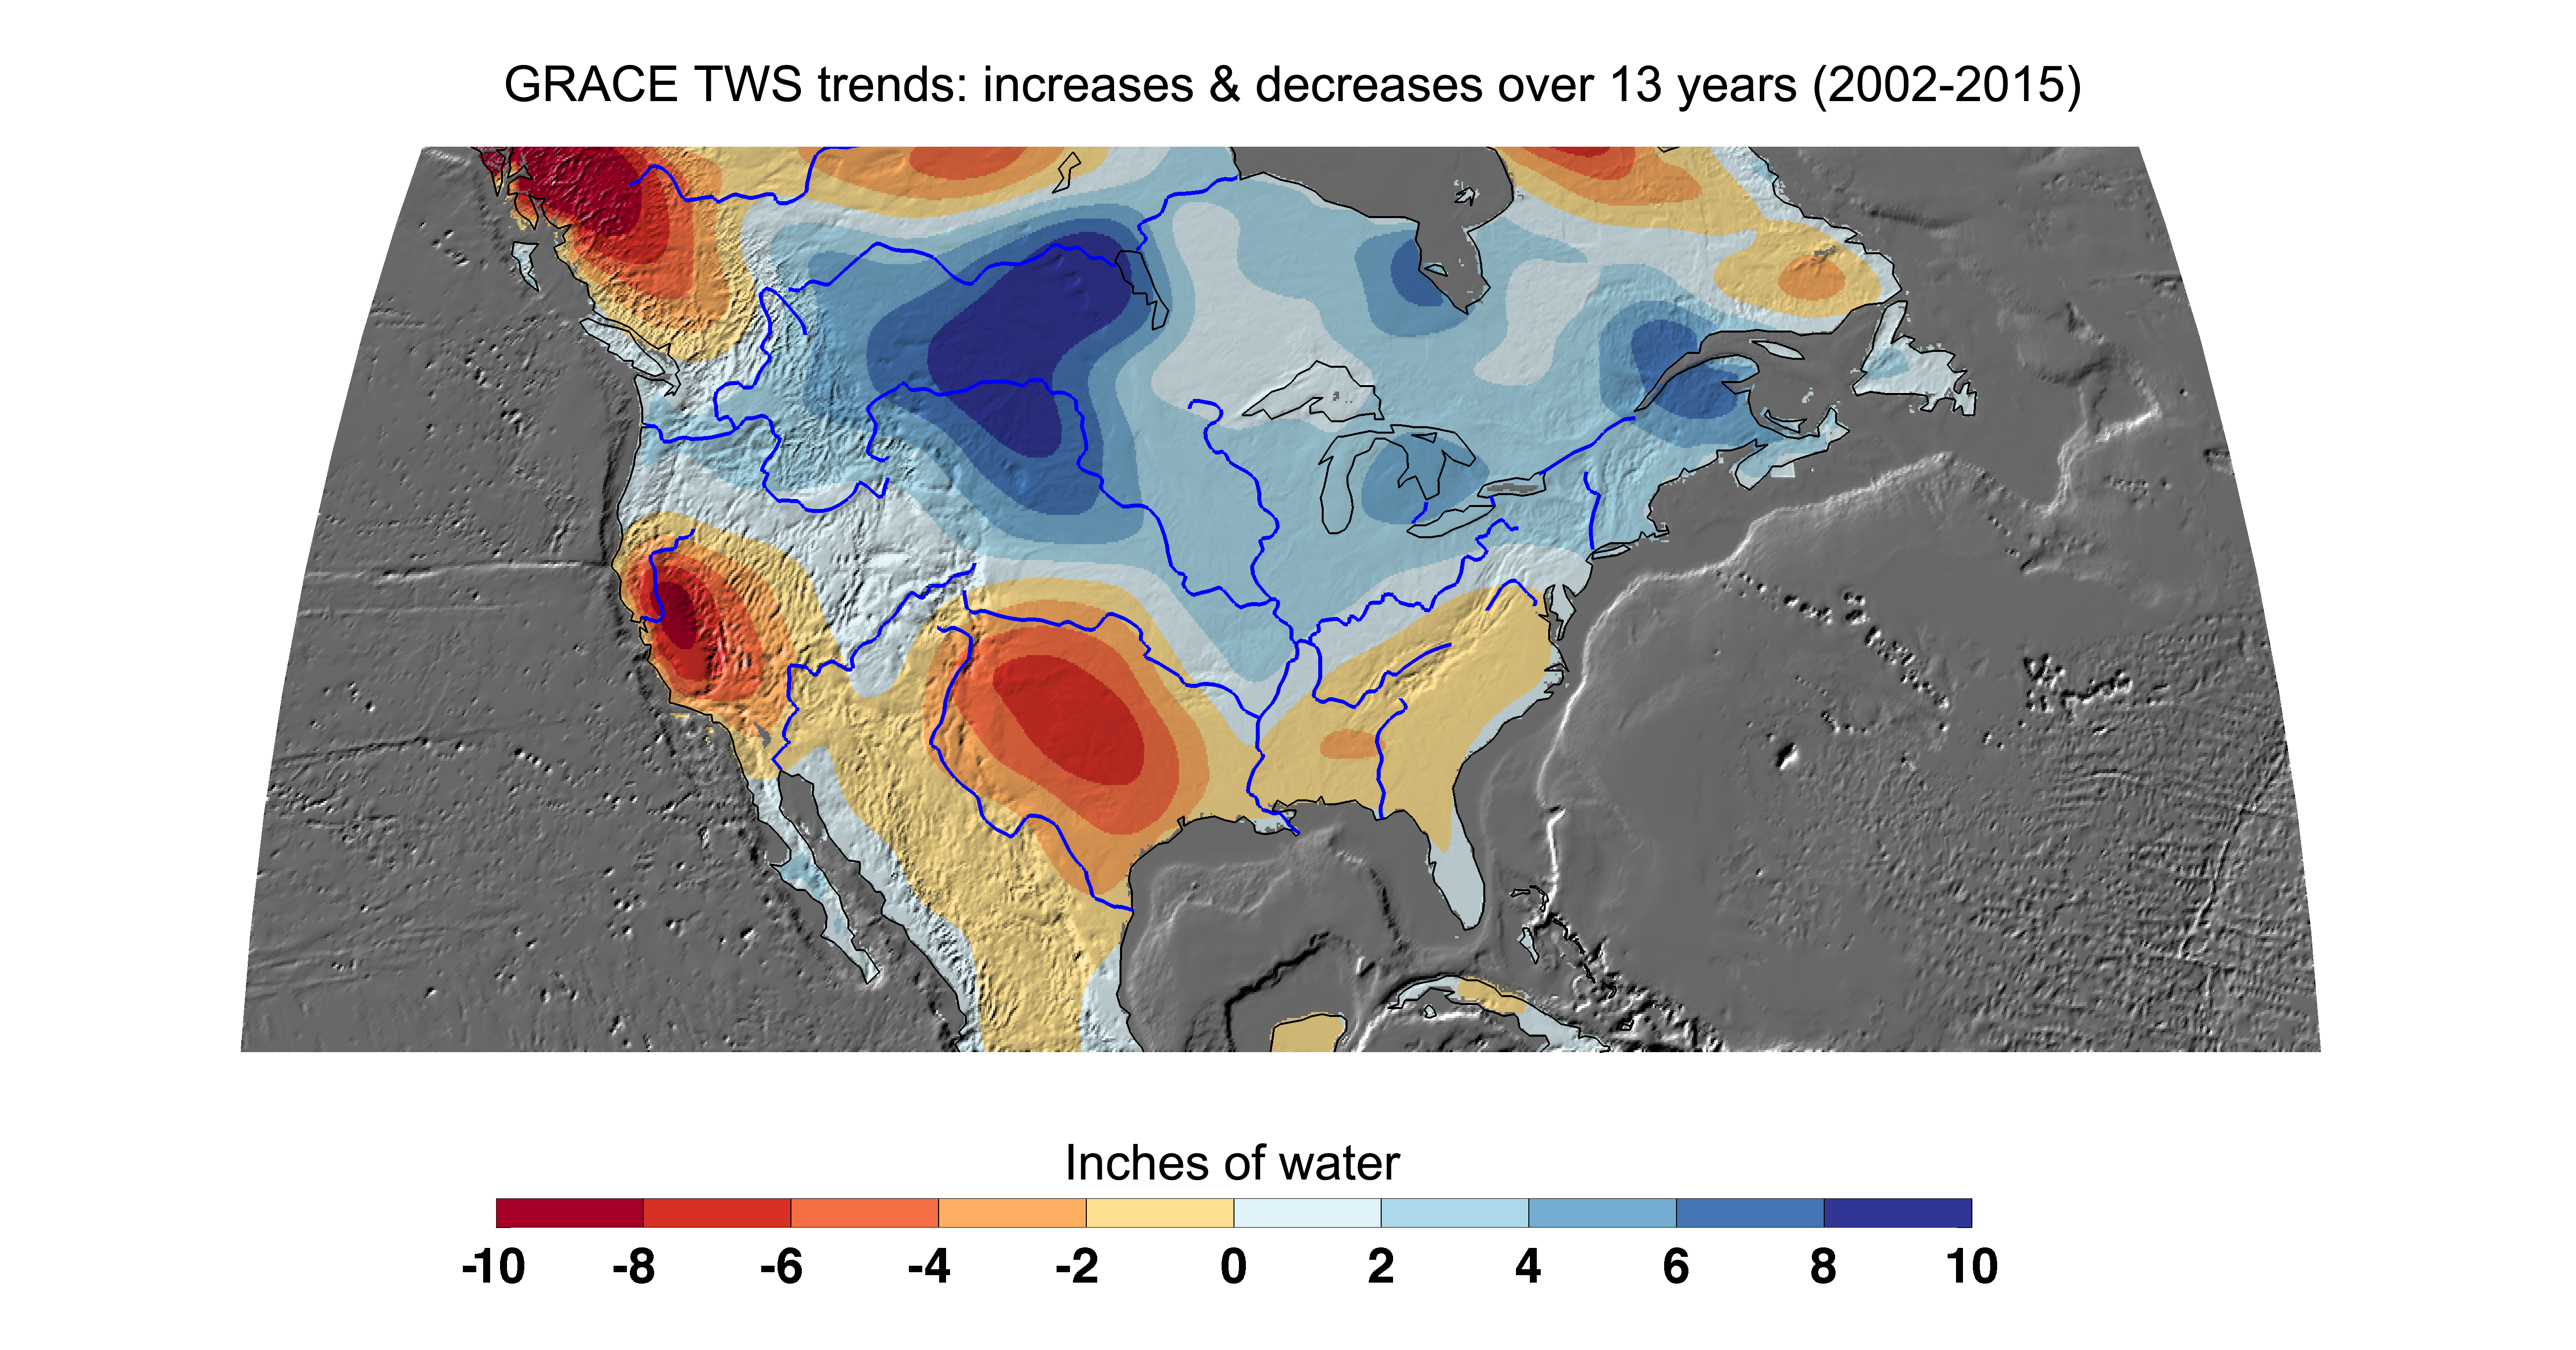

Cumulative Total U.S. Freshwater Losses as Seen by NASA’s GRACE, 2002-15

Cumulative total freshwater losses in the United States from 2002 to 2015 (in inches) observed by NASA’s Gravity Recovery and Climate Experiment (GRACE) mission. Total water refers to all of the snow, surface water, soil water and groundwater combined. Much of the northern half of the country experienced increasing total water storage during this time period, while total water storage in the southern half decline. Areas where groundwater depletion strongly impacted total water losses include California’s Central Valley, and the southern High Plains aquifer beneath the Texas and Oklahoma panhandles. Total water storage in the Upper Missouri River basin increased signficantly and contributed to considerable flooding during the 2002-15 time period. Image updated from Famiglietti and Rodell, 2013.

Citation of Record: Famiglietti, J. S., and M. Rodell, Water in the Balance, Science, 340, 1300-1301.

GRACE is a collaborative endeavor involving the Center for Space Research at the University of Texas, Austin; NASA’s Jet Propulsion Laboratory, Pasadena, Calif.; the German Space Agency and Germany’s National Research Center for Geosciences, Potsdam.

Credit: NASA JPL/Caltech